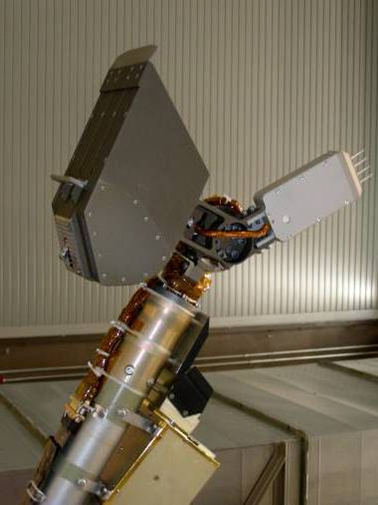

Thermal and Electrical Conductivity Probe for Phoenix Mars Lander

NASA’s Phoenix Mars Lander will assess how heat and electricity move through Martian soil from one spike or needle to another of a four-spike electronic fork that will be pushed into the soil at different stages of digging by the lander’s Robotic Arm.

The four-spike tool, called the thermal and electrical conductivity probe, is in the middle-right of this photo, mounted near the end of the arm near the lander’s scoop (upper left).

In one type of experiment with this tool, a pulse of heat will be put into one spike, and the rate at which the temperature rises on the nearby spike will be recorded, along with the rate at which the heated spike cools. A little bit of ice can make a big difference in how well soil conducts heat. Similarly, soil’s electrical conductivity — also tested with this tool — is a sensitive

indicator of moisture in the soil.This device adapts technology used in soil-moisture gauges for irrigation-control systems. The conductivity probe has an additional role besides soil analysis. It will serve as a hunidity sensor when held in the air.

Photojournal Note: As planned, the Phoenix lander, which landed May 25, 2008 23:53 UTC, ended communications in November 2008, about six months after landing, when its solar panels ceased operating in the dark Martian winter.

Credit: NASA/JPL-Caltech/UA